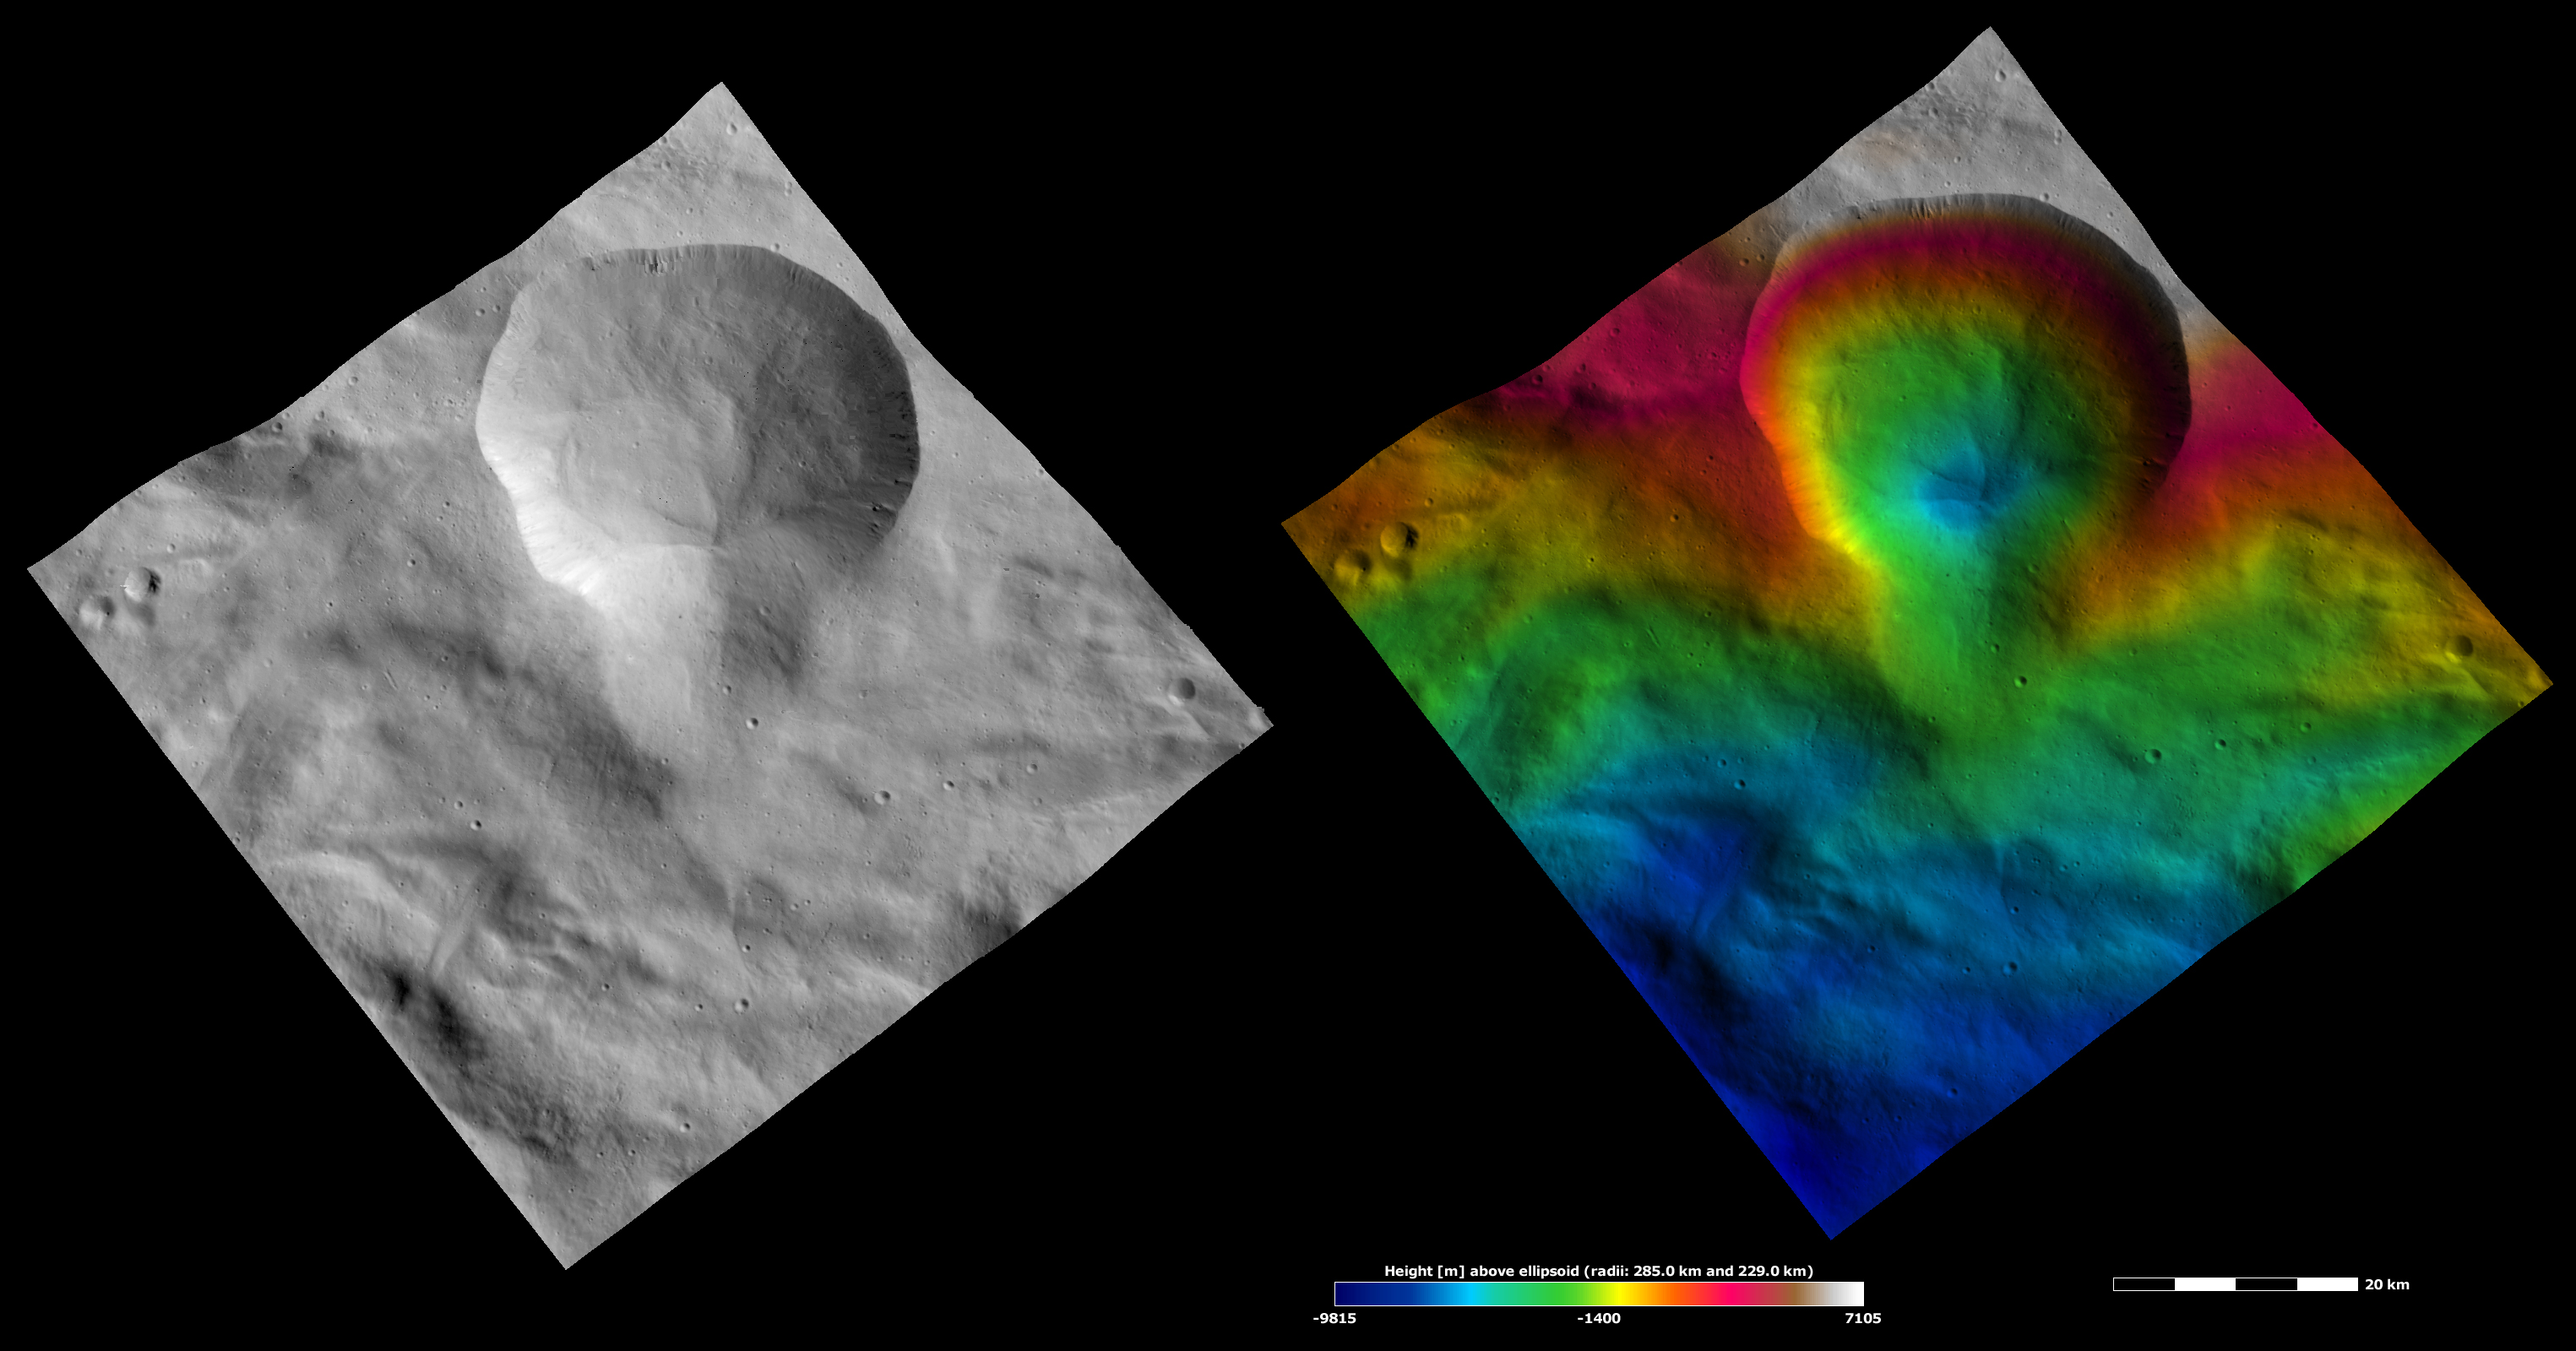

Apparent Brightness and Topography Images of Aquilia Crater

The left-hand image is a Dawn FC (framing camera) image, which shows the apparent brightness of Vesta’s surface. The right-hand image is based on this apparent brightness image, which has had a color-coded height representation of the topography overlain onto it. The topography is calculated from a set of images that were observed from different viewing directions, which allows stereo reconstruction. The various colors correspond to the height of the area. The white and red areas in the topography image are the highest areas and the blue areas are the lowest areas. Aquilia crater is the large crater that dominates the top part of both images. The three-dimensional structure of Aquilia is clearer in the topography image: the deepest part of the crater (colored blue) is offset from the crater’s center, the smaller crater on Aquila’s rim is also relatively deep and the top side of Aquila is steeper than the opposite side.

These images are located in Vesta’s Pinaria quadrangle, in Vesta’s southern hemisphere. NASA’s Dawn spacecraft obtained the apparent brightness image with its framing camera on Oct. 16, 2011. This image was taken through the camera’s clear filter. The distance to the surface of Vesta is 700 kilometers (435 miles) and the image has a resolution of about 70 meters (230 feet) per pixel. This image was acquired during the HAMO (high-altitude mapping orbit) phase of the mission. These images are lambert-azimuthal map projected.

The Dawn mission to Vesta and Ceres is managed by NASA’s Jet Propulsion Laboratory, a division of the California Institute of Technology in Pasadena, for NASA’s Science Mission Directorate, Washington D.C. UCLA is responsible for overall Dawn mission science. The Dawn framing cameras have been developed and built under the leadership of the Max Planck Institute for Solar System Research, Katlenburg-Lindau, Germany, with significant contributions by DLR German Aerospace Center, Institute of Planetary Research, Berlin, and in coordination with the Institute of Computer and Communication Network Engineering, Braunschweig. The Framing Camera project is funded by the Max Planck Society, DLR, and NASA/JPL.

Credit: NASA/JPL-Caltech/UCLA/MPS/DLR/IDA